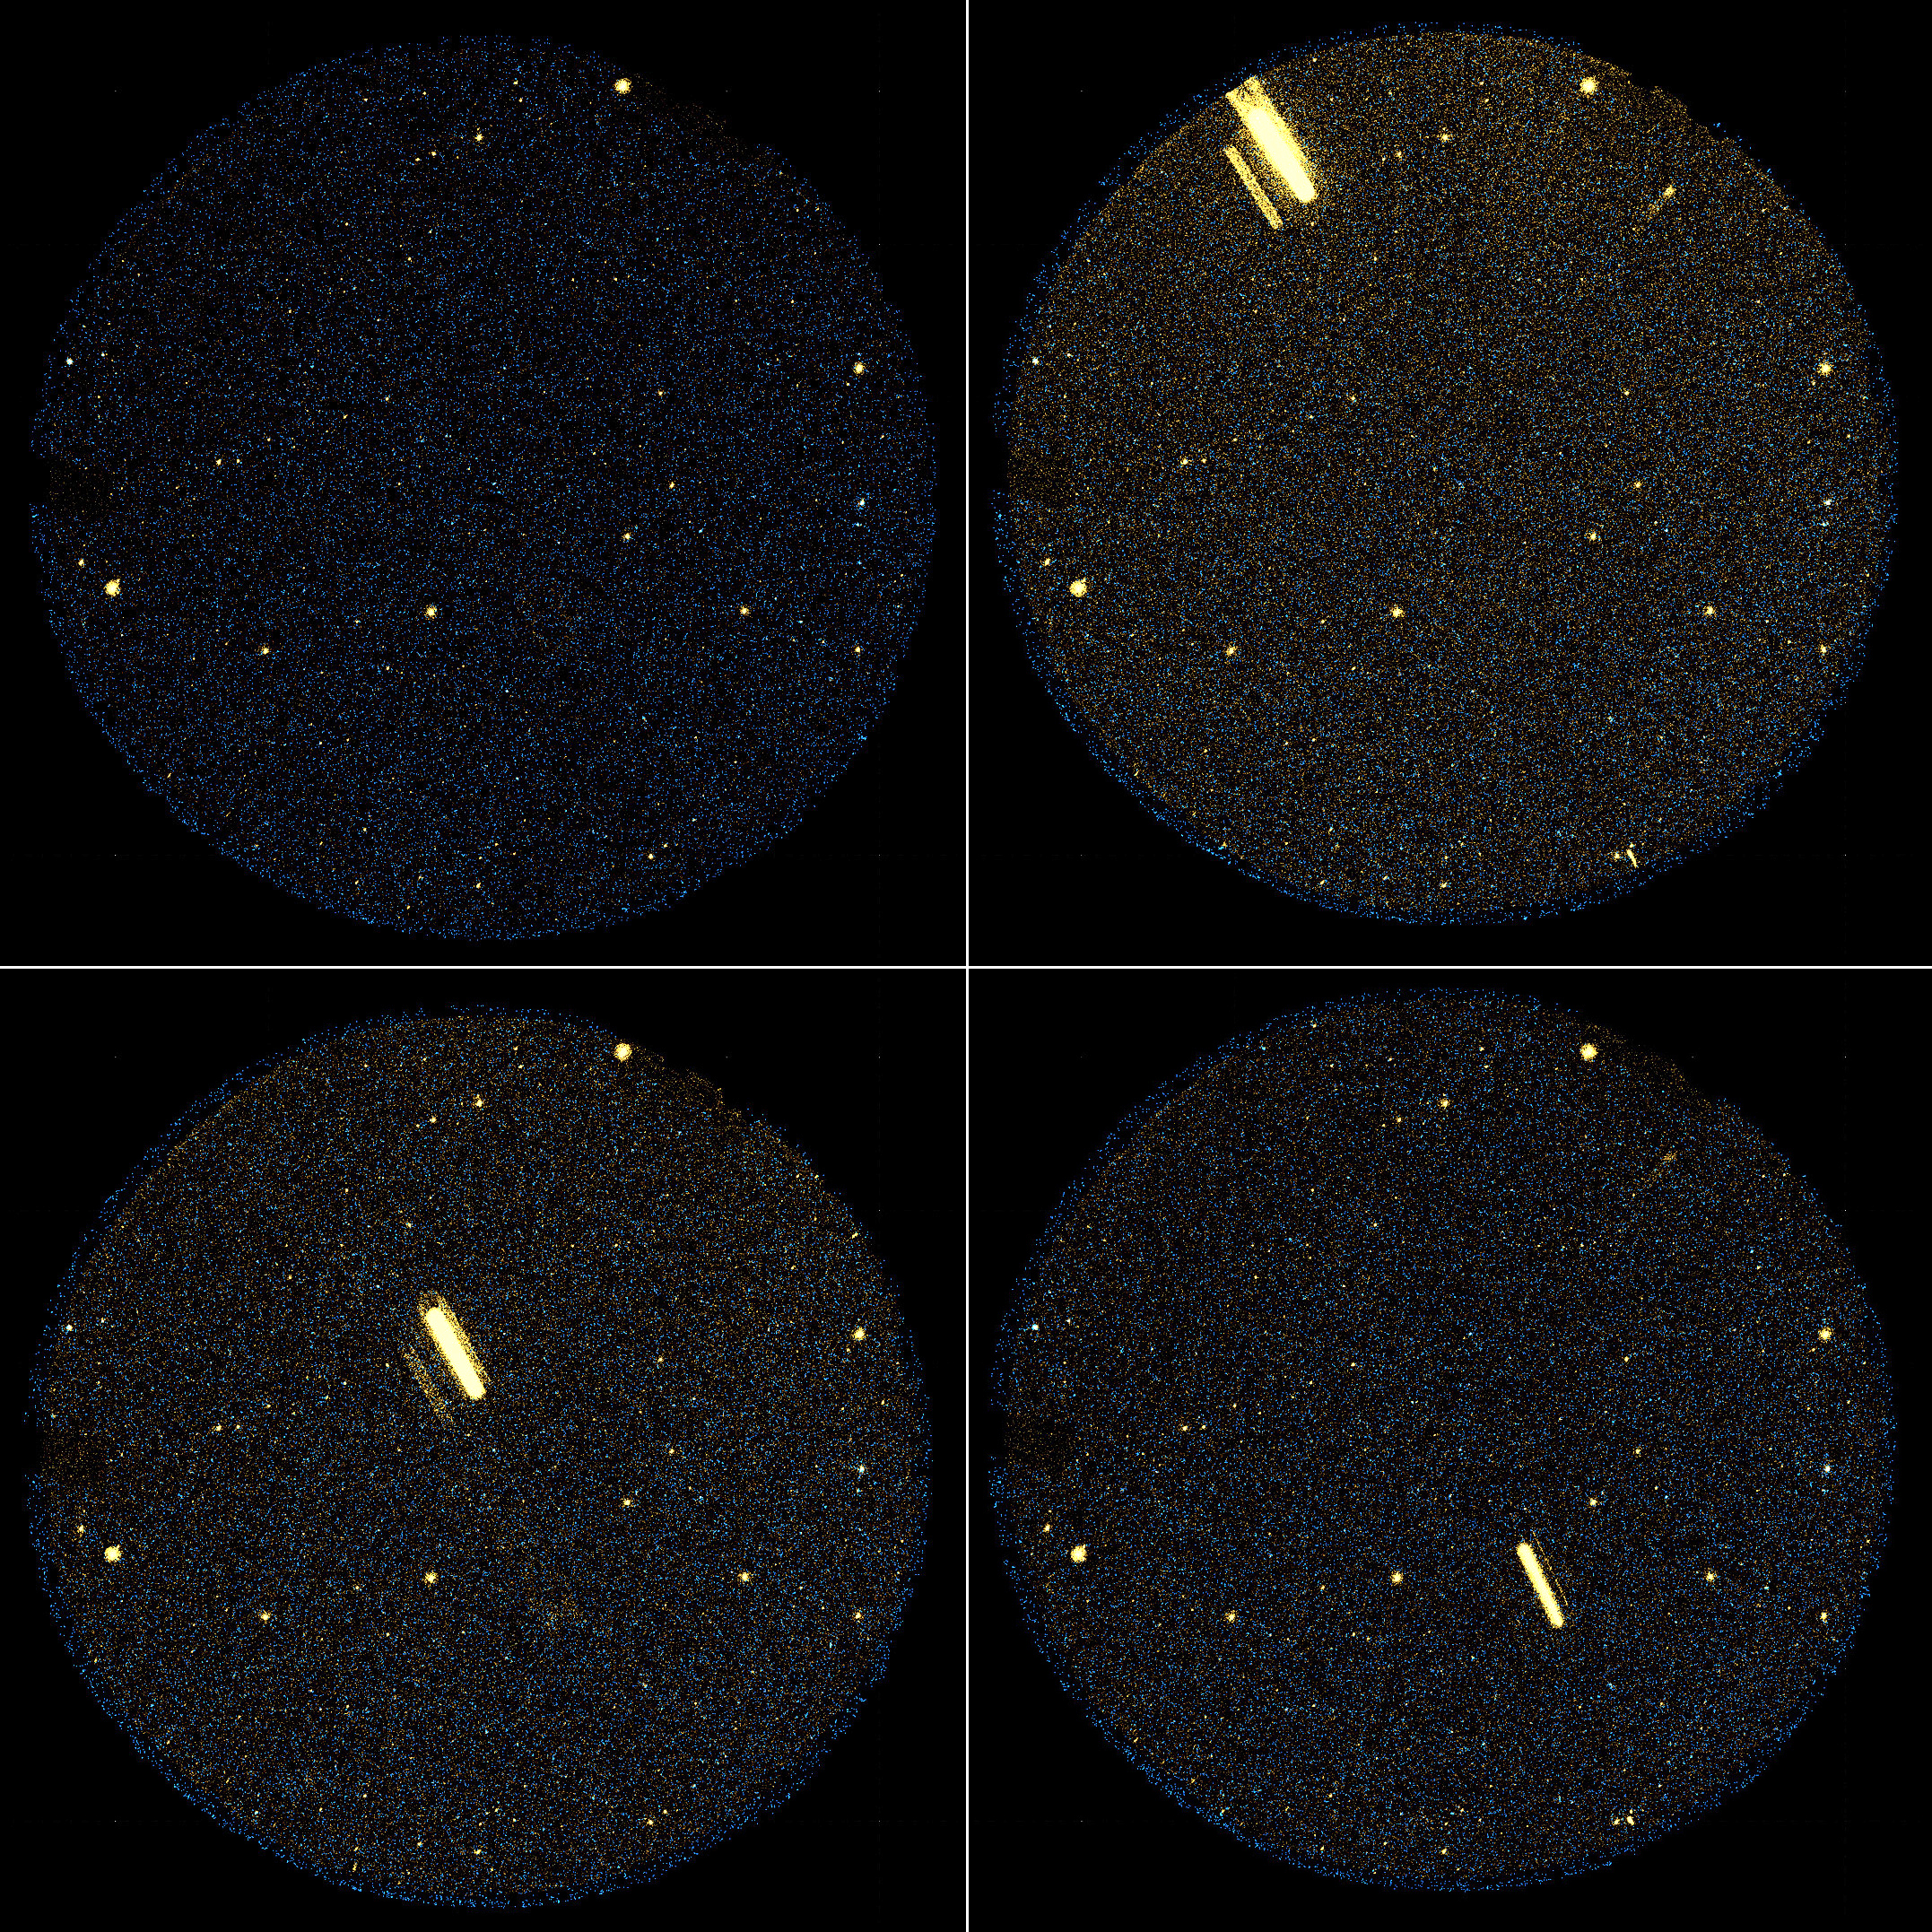

It’s Not a Bird or a Plane

Galaxies aren’t the only objects filling up the view of NASA’s Galaxy Evolution Explorer. Since its launch in 2003, the space telescope — originally designed to observe galaxies across the universe in ultraviolet light — has discovered a festive sky blinking with flaring and erupting stars, as well as streaking asteroids, satellites and space debris. One such streaking object — possibly an Earth-orbiting satellite — can be seen here flying across the telescope’s sight in this sped-up movie.

This probable satellite appears during the last 5 minutes of a 13.5-minute observation. It looks elongated because each picture frame containing the moving object is 19 seconds long. Faint ghost images on either side of the source are detector artifacts caused by the object’s extreme brightness.

These bonus objects are being collected in to public catalogues for other astronomers to study.

Credit: NASA/JPL-Caltech